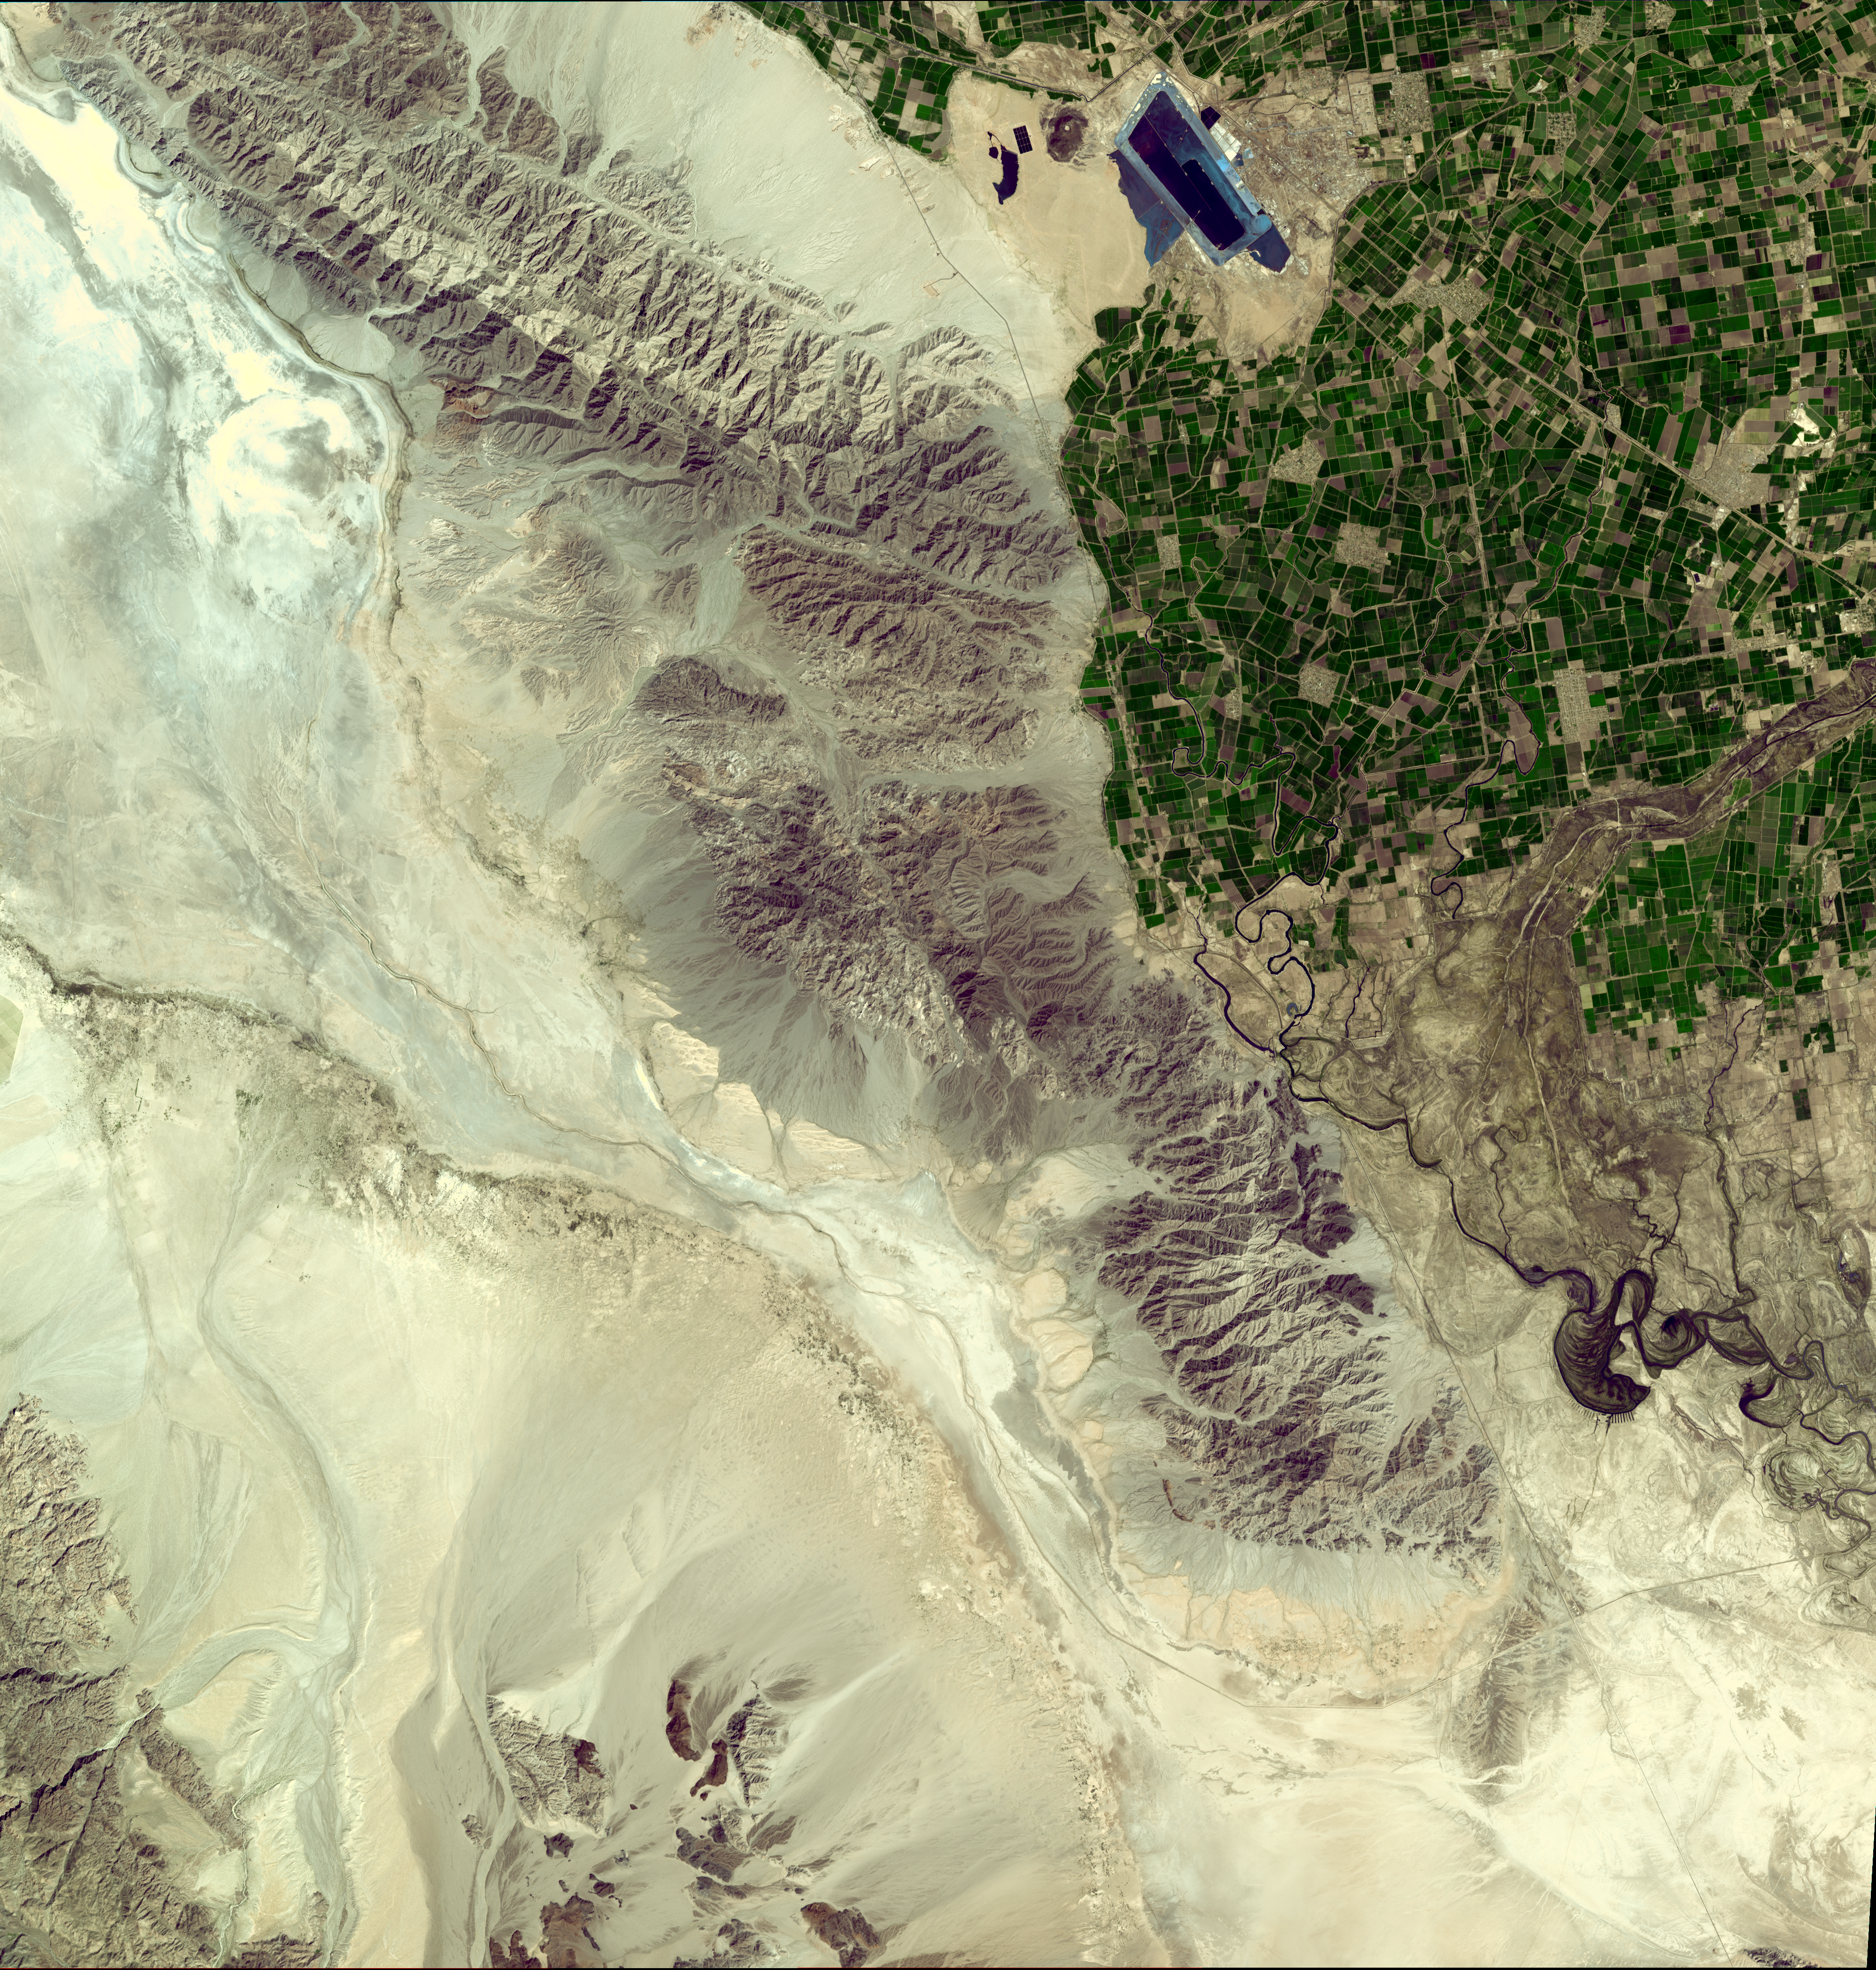

NASA Satellite Imagery Shows Sparse Population of Region Near Baja, California Earthquake

Click image for larger version

On April 4, 2010, a magnitude 7.2 earthquake struck in Mexico’s Baja, California, about 48 kilometers (30 miles) south of the U.S./Mexican border at shallow depth along the principal plate boundary between the North American and Pacific plates. As shown in this March 15, 2008, image from the Advanced Spaceborne Thermal Emission and Reflection Radiometer (ASTER) instrument on NASA’s Terra spacecraft, the region near the epicenter is largely agricultural and sparsely populated, a factor that minimized the damage caused by the earthquake. Still, the city of Calexico, Calif., and the much larger urban area of Mexicali, Mexico suffered moderate to severe property damage during the 60 seconds of severe shaking.

According to the U.S. Geological Survey, there are several active faults in the vicinity of the April 4 earthquake and it has not yet been determined specifically which fault the earthquake occurred on. Faulting within this region is very complex. Here, the boundary between the North American and Pacific plates transitions from a ridge-transform boundary in the Gulf of California to a continental transform boundary in the Salton Trough, where California’s Salton Sea is located and the San Andreas fault begins. Most of the major active faults in this region are northwest-southeast oriented right-lateral strike-slip (horizontally moving) faults that are common in mechanism to the San Andreas fault and that parallel the Elsinore and San Jacinto faults that run north of the U.S./Mexico- border.

The USGS believes the April 4 main shock occurred along a strike-slip segment of the plate boundary that coincides with the southeastern part of the Laguna Salada fault system. This complex event may have begun with east-down motion along faults on the eastern edge of the Sierra El Mayor mountain range, then progressed to the northwest with oblique slip–that is, a combination of lateral shift to the right and also east-down motion. Overall, the location and focal-mechanism of the earthquake are consistent with the shock having occurred on this fault system.

The ASTER image was acquired at a latitude of 32.2 degrees north, 115.3 degrees west, and covers an area of 60 by 63 kilometers (37 by 39 miles).

With its 14 spectral bands from the visible to the thermal infrared wavelength region and its high spatial resolution of 15 to 90 meters (about 50 to 300 feet), ASTER images Earth to map and monitor the changing surface of our planet. ASTER is one of five Earth-observing instruments launched December 18, 1999, on NASA’s Terra. The instrument was built by Japan’s Ministry of Economy, Trade and Industry. A joint U.S./Japan science team is responsible for validation and calibration of the instrument and the data products.

The broad spectral coverage and high spectral resolution of ASTER provides scientists in numerous disciplines with critical information for surface mapping and monitoring of dynamic conditions and temporal change. Example applications are: monitoring glacial advances and retreats; monitoring potentially active volcanoes; identifying crop stress; determining cloud morphology and physical properties; wetlands evaluation; thermal pollution monitoring; coral reef degradation; surface temperature mapping of soils and geology; and measuring surface heat balance.

The ASTER U.S. science team is located at NASA’s Jet Propulsion Laboratory, Pasadena, Calif. The Terra mission is part of NASA’s Science Mission Directorate, Washington, D.C.

Credit: NASA/GSFC/METI/ERSDAC/JAROS, and U.S./Japan ASTER Science Team